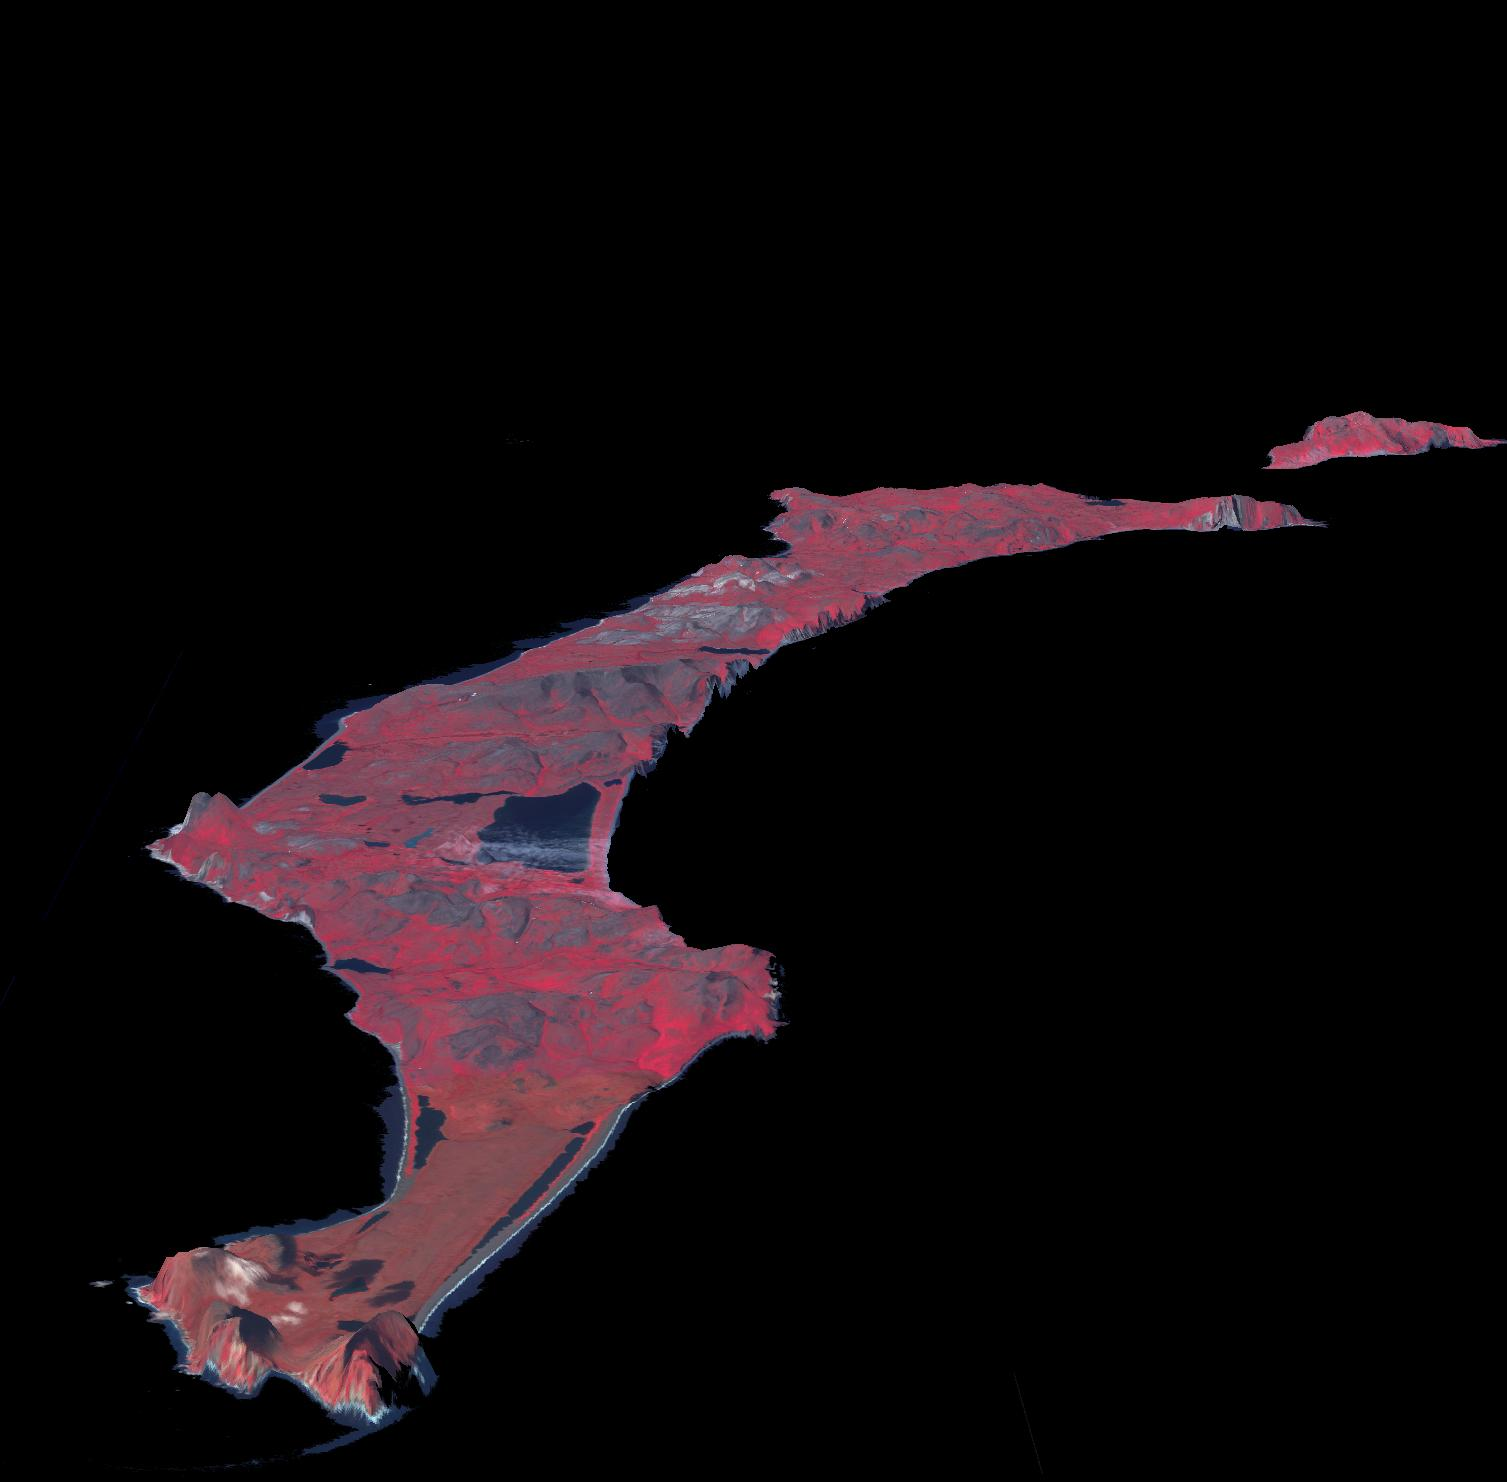

St. Matthew Island, Alaska

St. Matthew Island is a remote island in the Bering Sea in Alaska. The entire island’s natural scenery and wildlife is protected as part of Alaska Maritime National Wildlife Refuge. In 1944, 29 reindeer were introduced to provide an emergency food source for the Coast Guard. By 1963 there were 6,000 reindeer on the island. An acute shortage of grazing food, and a severe winter wiped out the animals two years later. The image was acquired July 31, 2010, covers an area of 61 by 38 km, and is located at 60.4 degrees north, 172.7 degrees west.

With its 14 spectral bands from the visible to the thermal infrared wavelength region and its high spatial resolution of 15 to 90 meters (about 50 to 300 feet), ASTER images Earth to map and monitor the changing surface of our planet. ASTER is one of five Earth-observing instruments launched Dec. 18, 1999, on Terra. The instrument was built by Japan’s Ministry of Economy, Trade and Industry. A joint U.S./Japan science team is responsible for validation and calibration of the instrument and data products.

The broad spectral coverage and high spectral resolution of ASTER provides scientists in numerous disciplines with critical information for surface mapping and monitoring of dynamic conditions and temporal change. Example applications are: monitoring glacial advances and retreats; monitoring potentially active volcanoes; identifying crop stress; determining cloud morphology and physical properties; wetlands evaluation; thermal pollution monitoring; coral reef degradation; surface temperature mapping of soils and geology; and measuring surface heat balance.

The U.S. science team is located at NASA’s Jet Propulsion Laboratory, Pasadena, Calif. The Terra mission is part of NASA’s Science Mission Directorate, Washington, D.C.

Credit: NASA/GSFC/METI/ERSDAC/JAROS, and U.S./Japan ASTER Science Team